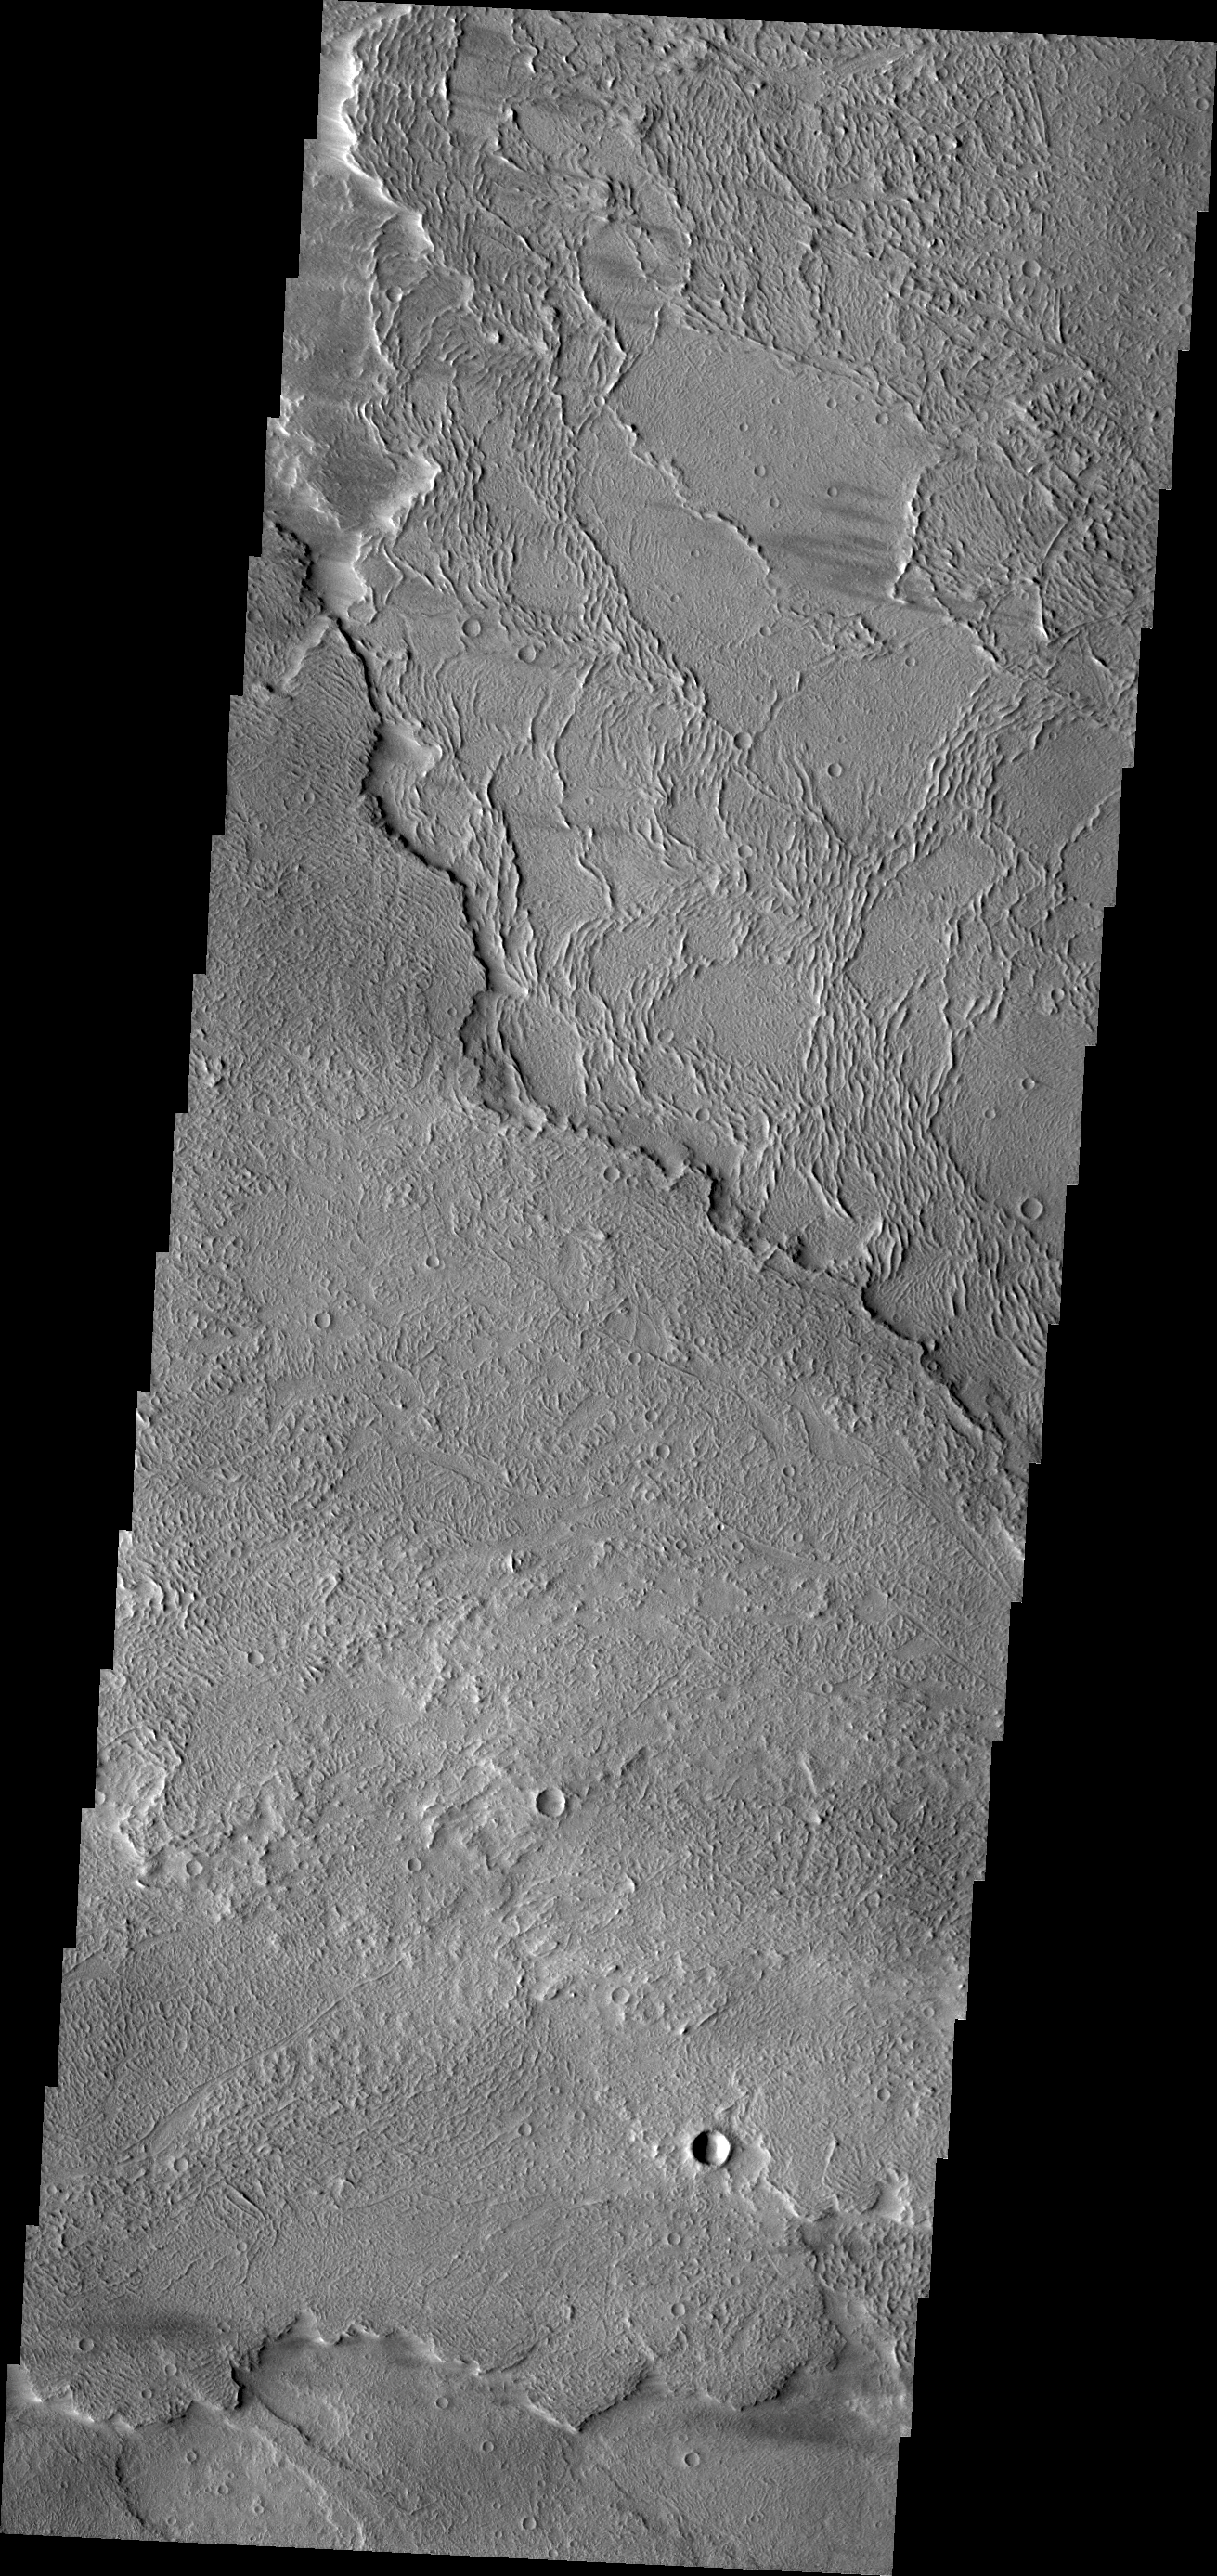

Daedalia Planum

This VIS image shows different flow surfaces in Daedalia Planum.

Credit: NASA/JPL/ASU